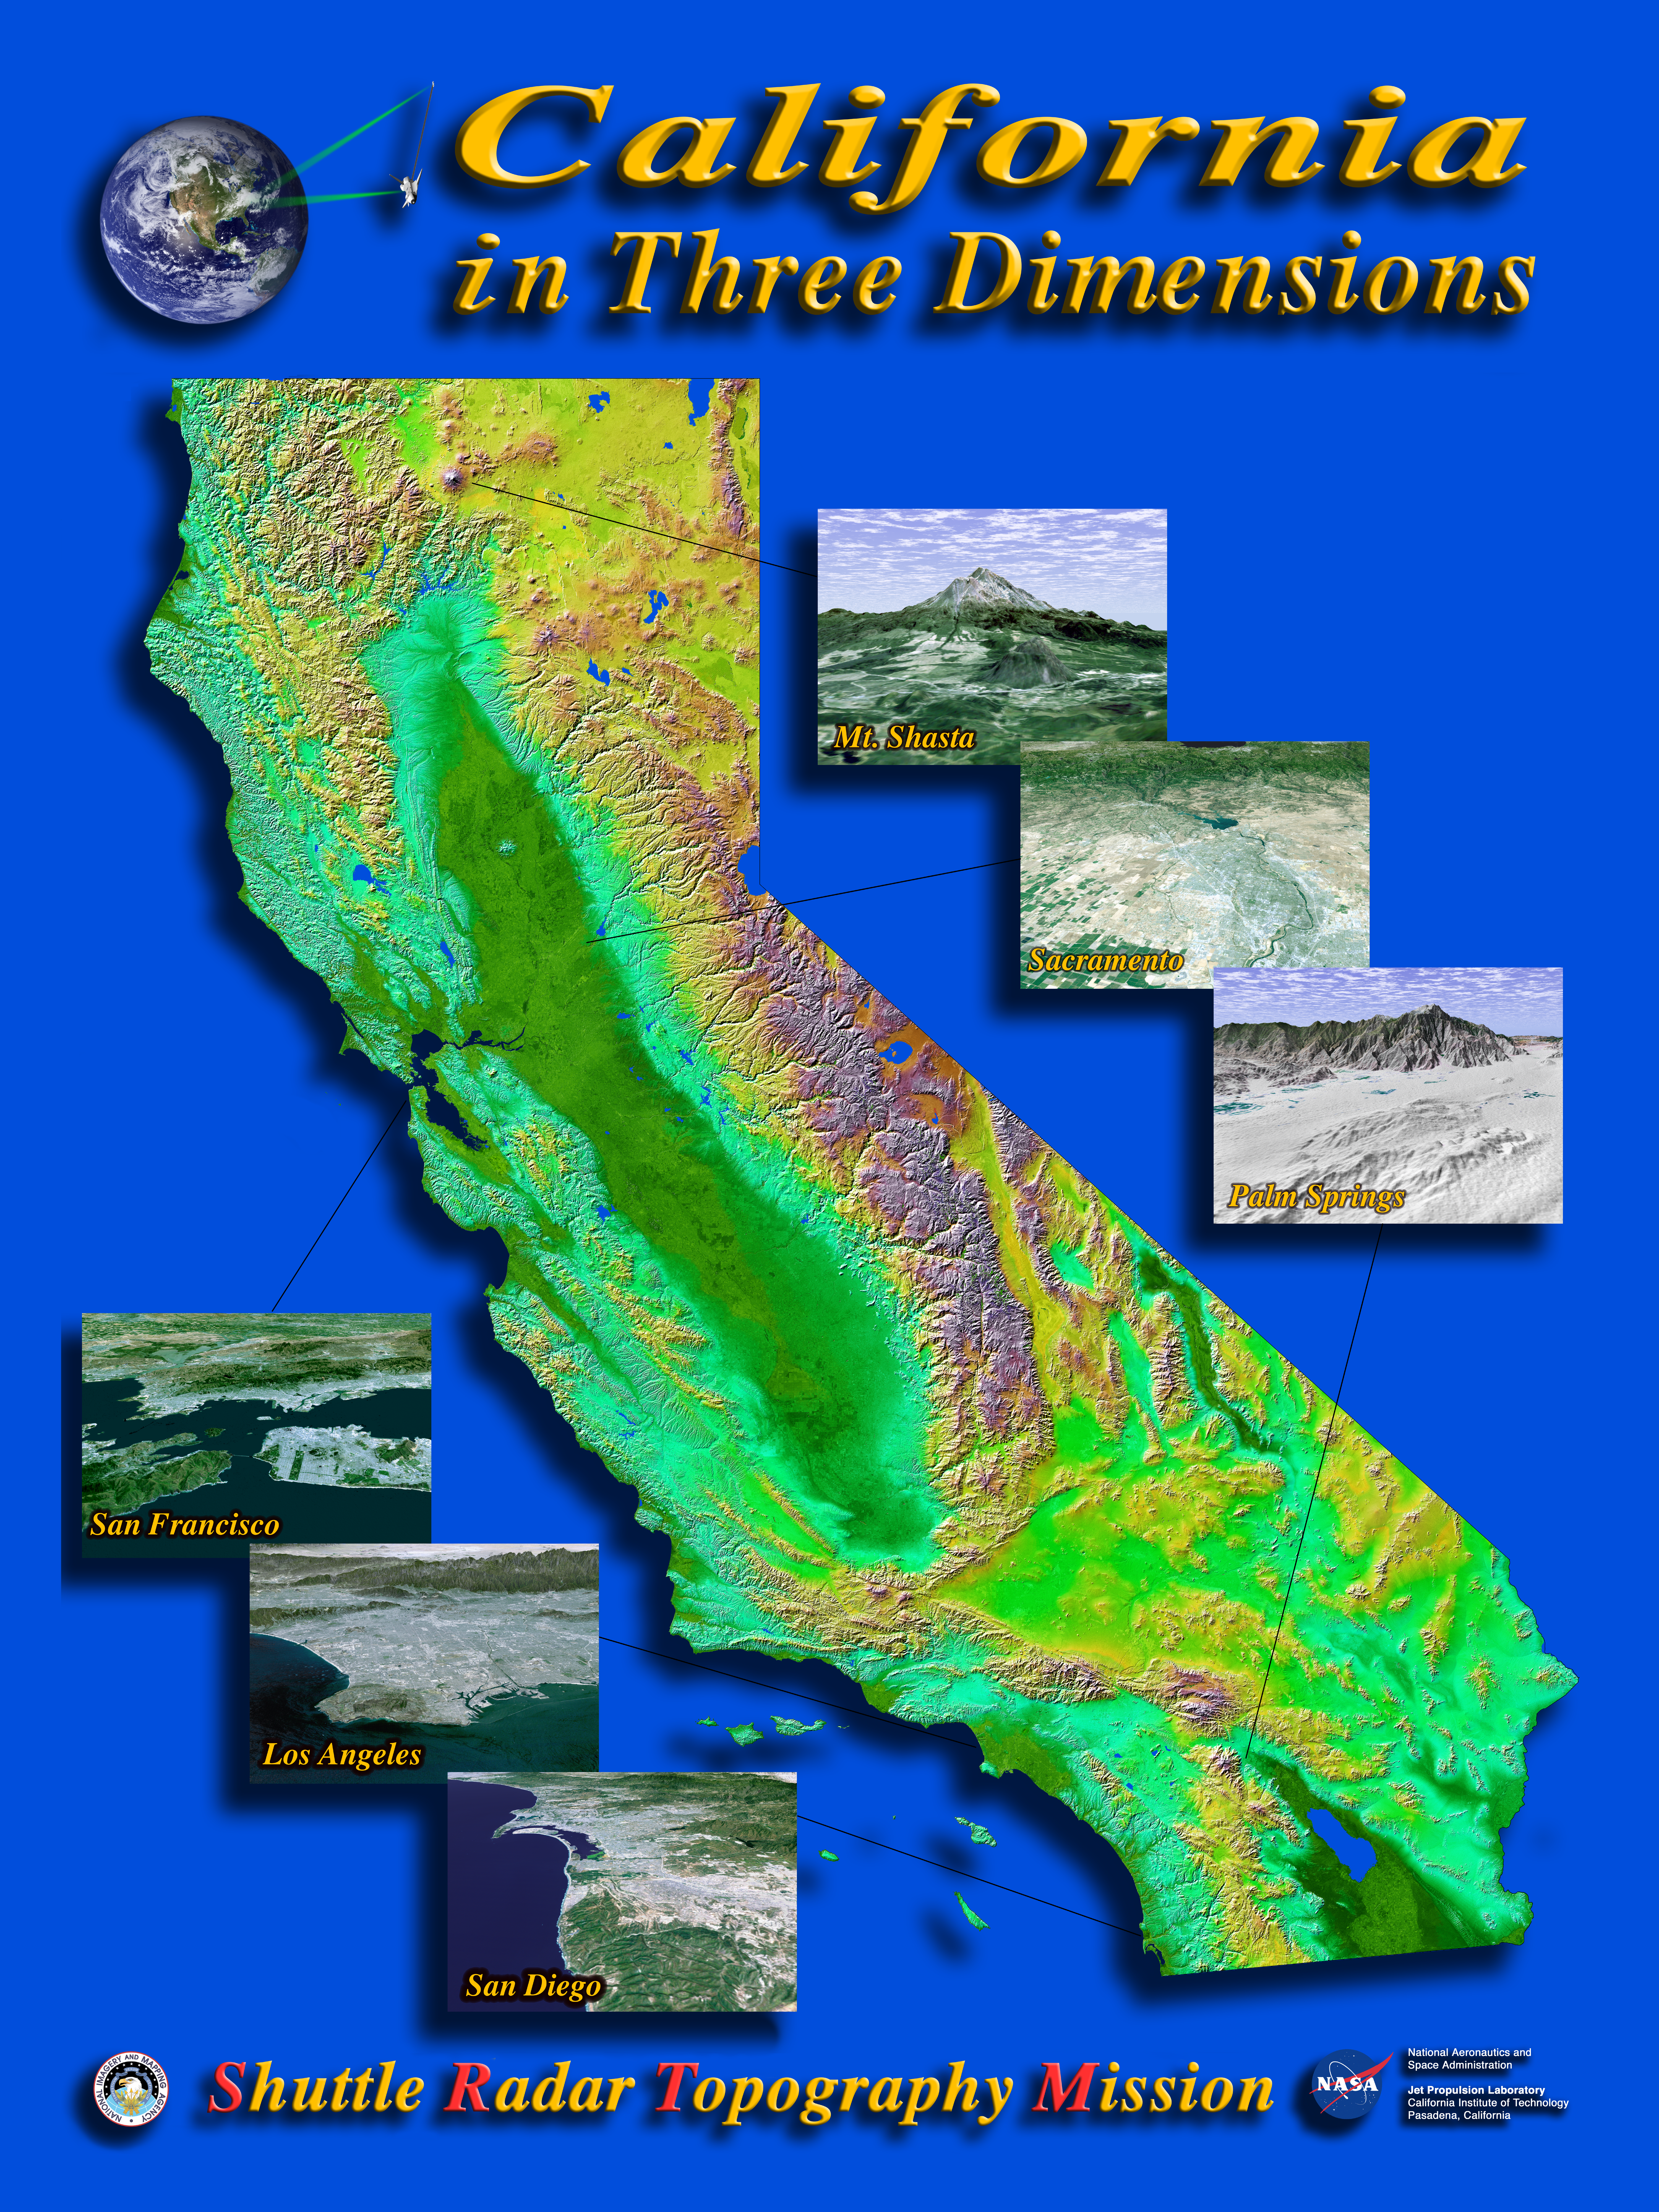

Shaded Relief with Color as Height, California Mosaic with Insets

The diversity of landforms that make up the state of California is evident in this new [sic] rendition of the 3-D topography of the state. The Central Valley, flanked on the east by the Sierra Nevada, dominates the scene with San Francisco and Monterey Bays clearly visible at left center. Other features of interest include Lake Tahoe at the edge to the right of San Francisco, Mono Lake below Lake Tahoe, and the Salton Sea at the lower right. The prominent sideways “V” in the southern part of the state is the intersection of the Garlock and San Andreas Faults – to the east is the Mojave Desert. Offshore are the Channel Islands and to the right of them lies the city of Los Angeles.(see: PIA03333)

Two visualization methods were combined to produce this image: shading and color coding of topographic height. The shade image was derived by computing topographic slope in the northwest-southeast direction. North-facing slopes appear bright and south-facing slopes appear dark. Color coding is directly related to topographic height, with blue and green at the lower elevations, rising through yellow and brown to white at the highest elevations.

Insets:

PIA03328 Mount ShastaAt more than 4,300 meters (14,000 feet), Mount Shasta is California’s tallest volcano and part of the Cascade chain of volcanoes extending south from Washington. This computer-generated perspective viewed from the west also includes Shastina, a slightly smaller volcanic cone left of Shasta’s summit; and Black Butte, another volcano in the right foreground.PIA03329 San Francisco BayThe defining landmarks of San Francisco, its bay and the San Andreas Fault are clearly seen in this computer-generated perspective viewed from the south. Running from the bottom of the scene diagonally up to the left, the trough of the San Andreas Fault is occupied by Crystal Springs Reservoir and San Andreas Lake. Interstate 280 winds along the side of the fault. San Francisco International Airport is the angular feature projecting into the bay just below San Bruno Mountain, the elongated ridge cutting across the peninsula. The hills of San Francisco can be seen beyond San Bruno Mountain and beyond the city, the Golden Gate.PIA03330 San DiegoThe influence of topography on the growth of the city of San Diego is seen clearly in this computer-generated perspective viewed from the south. The Peninsular Ranges to the east of the city have channeled development of the cities of La Mesa and El Cajon, above the center. San Diego itself clusters around the bay enclosed by Point Loma and Coronado Island. In the mountains to the right, Lower Otay Lake and Sweetwater Reservoir are the dark patches.PIA03331 SacramentoCalifornia’s state capitol, Sacramento, can be seen clustered along the American and Sacramento Rivers in this computer-generated perspective viewed from the west. Folsom Lake is in the center and the Sierra Nevadan is above, with the edge of Lake Tahoe just visible at top center.PIA03348 Los AngelesMost of Los Angeles is visible in this computer-generated north-northeast perspective viewed from above the Pacific Ocean. In the foreground the hilly Palos Verdes peninsula lies to the left of the harbor at Long Beach, and in the middle distance the various communities that comprise the greater Los Angeles area appear as shades of grey and white. In the distance the San Gabriel Mountains rise up to separate the basin from the Mojave Desert, which can be seen near the top of the image.PIA03334 Palm SpringsThe city of Palm Springs nestles at the base of Mount San Jacinto in this computer-generated perspective viewed from the east. The many golf courses in the area show up as irregular green areas while the two prominent lines passing through the middle of the image are Interstate 10 and the adjacent railroad tracks. The San Andreas Fault passes through the middle of the sandy Indio Hills in the foreground.

Elevation data used in this image was acquired by the Shuttle Radar Topography Mission (SRTM) aboard the Space Shuttle Endeavour, launched on February 11, 2000. SRTM used the same radar instrument that comprised the Spaceborne Imaging Radar-C/X-Band Synthetic Aperture Radar (SIR-C/X-SAR) that flew twice on the Space Shuttle Endeavour in 1994. SRTM was designed to collect 3-D measurements of the Earth’s surface. To collect the 3-D data, engineers added a 60-meter (approximately 200-foot) mast, installed additional C-band and X-band antennas, and improved tracking and navigation devices. The mission is a cooperative project between NASA, the National Imagery and Mapping Agency (NIMA) of the U.S. Department of Defense, and the German and Italian space agencies. It is managed by NASA’s Jet Propulsion Laboratory, Pasadena, Calif., for NASA’s Earth Science Enterprise, Washington, D.C.
California Mosaic: Size: 950 by 1100 kilometers ( 590 by 680 miles)
Location: 32.5-42 degrees North latitude, 114-125 degrees West longitude
Orientation: North toward the top
Image Data: Shaded and colored SRTM elevation model
Original Data Resolution: SRTM 1 arcsecond (30 meters or 98 feet)
Date Acquired: February 2000

Credit: NASA/JPL/NIMA